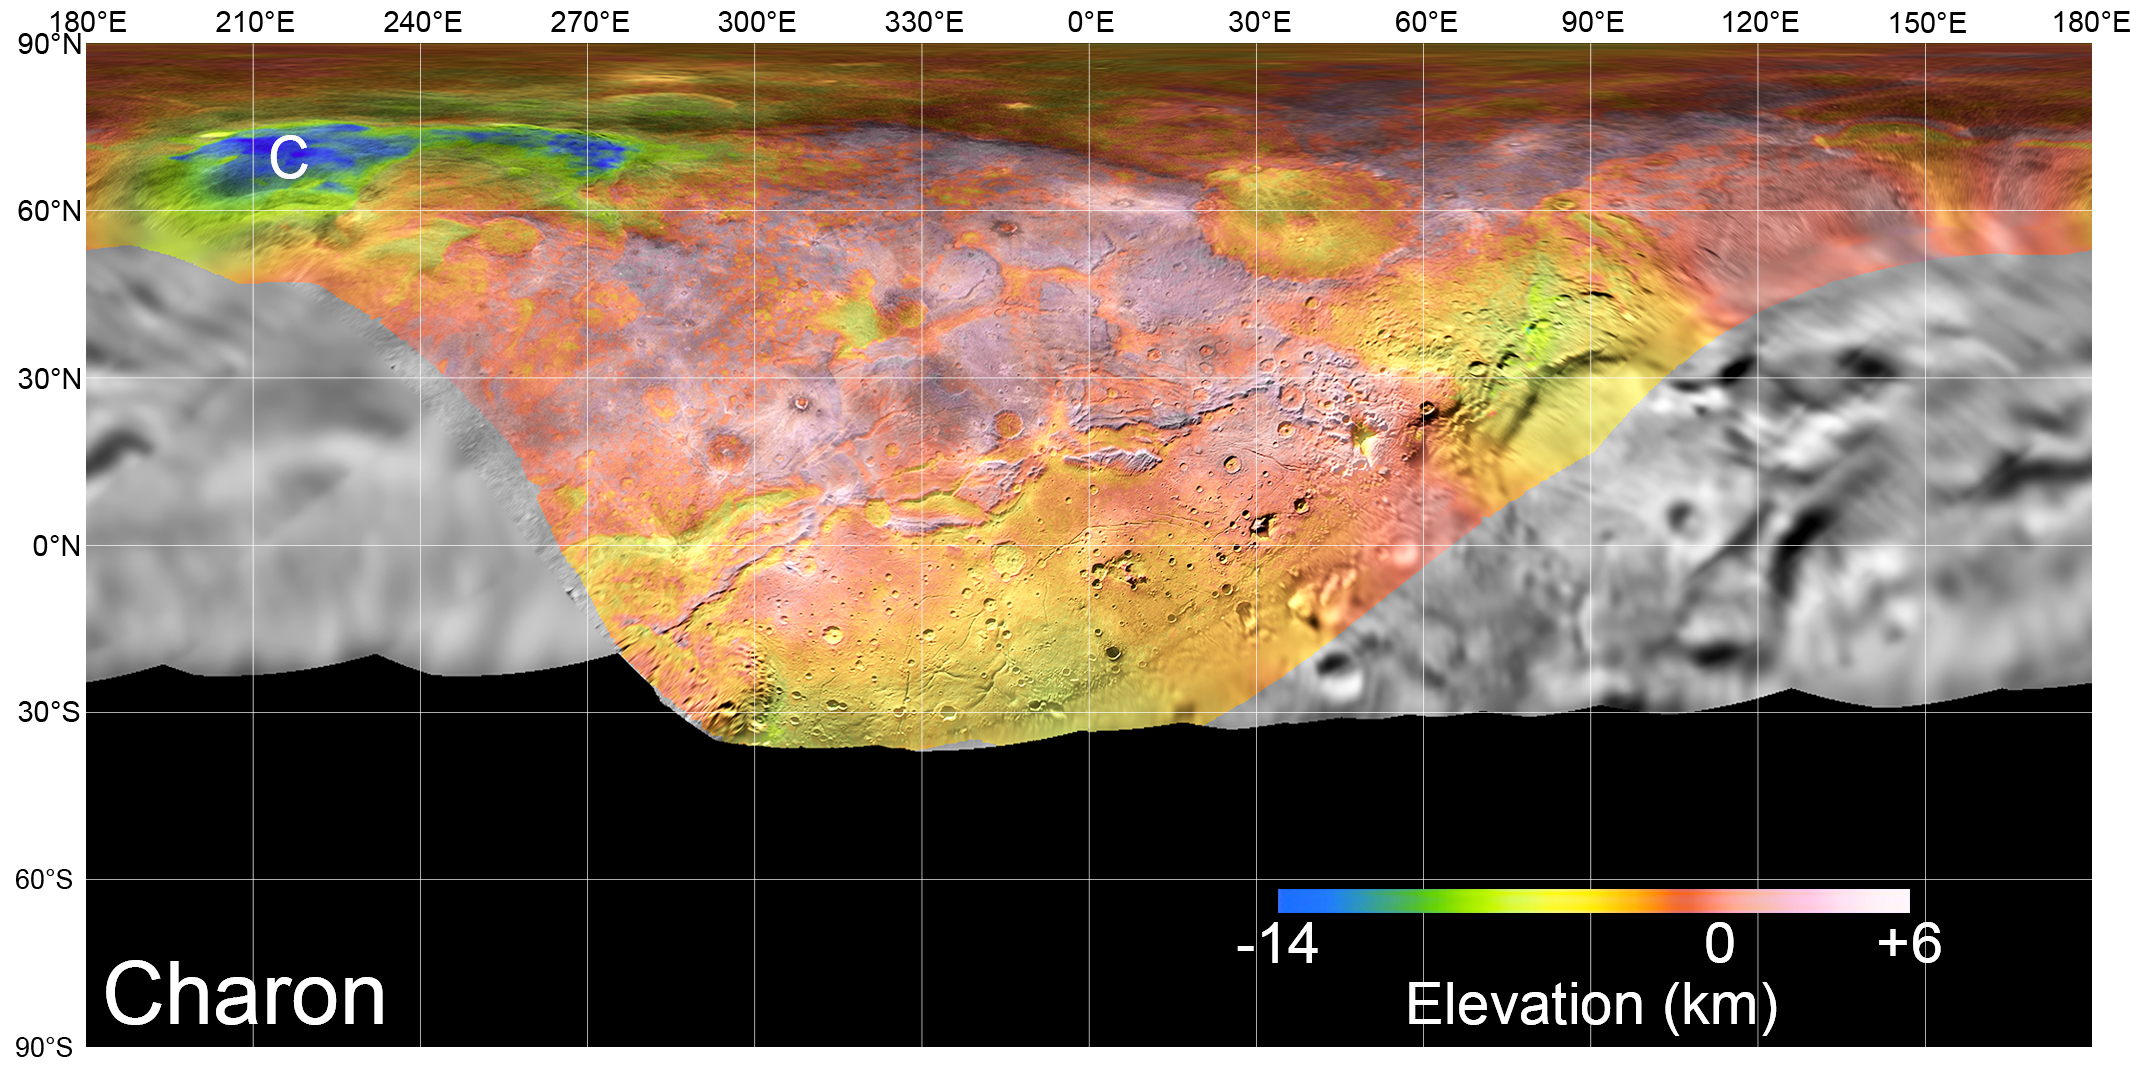

Charon’s Surface in Detail

Charon Basemap

View the full-size basemap

On July 14, 2015, NASA’s New Horizons spacecraft made its historic flight through the Pluto system. This detailed, high-quality global mosaic of Pluto’s largest moon, Charon, was assembled from nearly all of the highest-resolution images obtained by the Long-Range Reconnaissance Imager (LORRI) and the Multispectral Visible Imaging Camera (MVIC) on New Horizons.

The mosaic is the most detailed and comprehensive global view yet of Charon’s surface using New Horizons data. It includes topography data of the hemisphere visible to New Horizons during the spacecraft’s closest approach. The topography is derived from digital stereo-image mapping tools that measure the parallax — or the difference in the apparent relative positions — of features on the surface obtained at different viewing angles during the encounter. Scientists use these parallax displacements of high and low terrain to estimate landform heights.

The global mosaic has been overlain with transparent, colorized topography data wherever on the surface stereo data is available. Terrain south of about 30°S was in darkness leading up to and during the flyby, so is shown in black. All feature names on Pluto and Charon are informal.

The global mosaic has been overlain with transparent, colorized topography data wherever on their surfaces stereo data is available. Standing out on Charon is the Caleuche Chasma (“C”) in the far north, an enormous trough at least 350 kilometers (nearly 220 miles) long, and reaching 14 kilometers (8.5 miles) deep — more than seven times as deep as the Grand Canyon.

The Johns Hopkins University Applied Physics Laboratory in Laurel, Maryland, designed, built, and operates the New Horizons spacecraft, and manages the mission for NASA’s Science Mission Directorate. The Southwest Research Institute, based in San Antonio, leads the science team, payload operations and encounter science planning. New Horizons is part of the New Frontiers Program managed by NASA’s Marshall Space Flight Center in Huntsville, Alabama.

Credit: NASA/Johns Hopkins University Applied Physics Laboratory/Southwest Research Institute